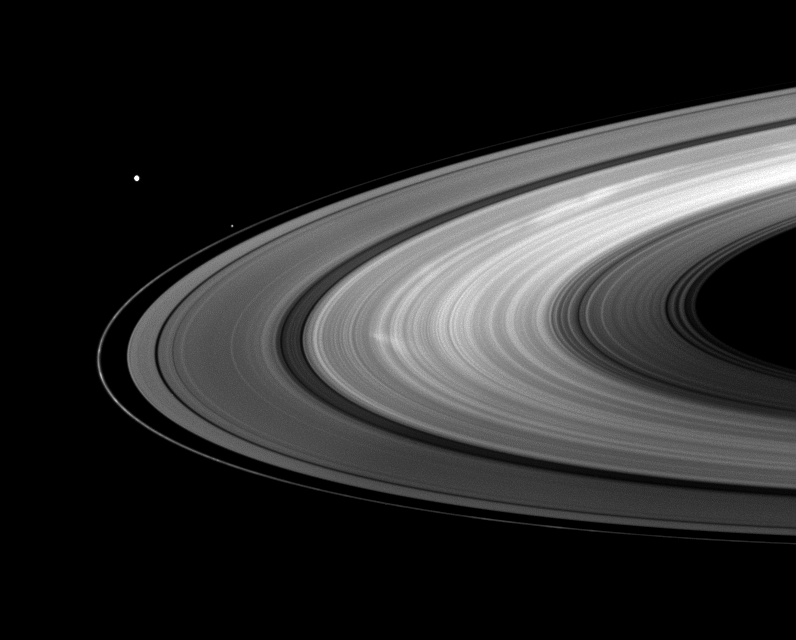

Portrait of Bright Spokes

The moons Mimas and Pandora join bright B ring spokes in this Cassini captured scene.

Pandora (81 kilometers, or 50 miles across) orbits just outside the thin F ring. Larger Mimas (396 kilometers, or 246 miles across) can be seen on the left. To learn more about spokes, see PIA11144.

This view looks toward the northern, sunlit side of the rings from about 12 degrees above the ringplane.

The image was taken in visible light with the Cassini spacecraft wide-angle camera on Aug. 30, 2009. The view was acquired at a distance of approximately 1.8 million kilometers (1.1 million miles) from Saturn and at a Sun-Saturn-spacecraft, or phase, angle of 80 degrees. Image scale is 106 kilometers (66 miles) per pixel.

The Cassini-Huygens mission is a cooperative project of NASA, the European Space Agency and the Italian Space Agency. The Jet Propulsion Laboratory, a division of the California Institute of Technology in Pasadena, manages the mission for NASA’s Science Mission Directorate, Washington, D.C. The Cassini orbiter and its two onboard cameras were designed, developed and assembled at JPL. The imaging operations center is based at the Space Science Institute in Boulder, Colo.

Credit: NASA/JPL/Space Science Institute